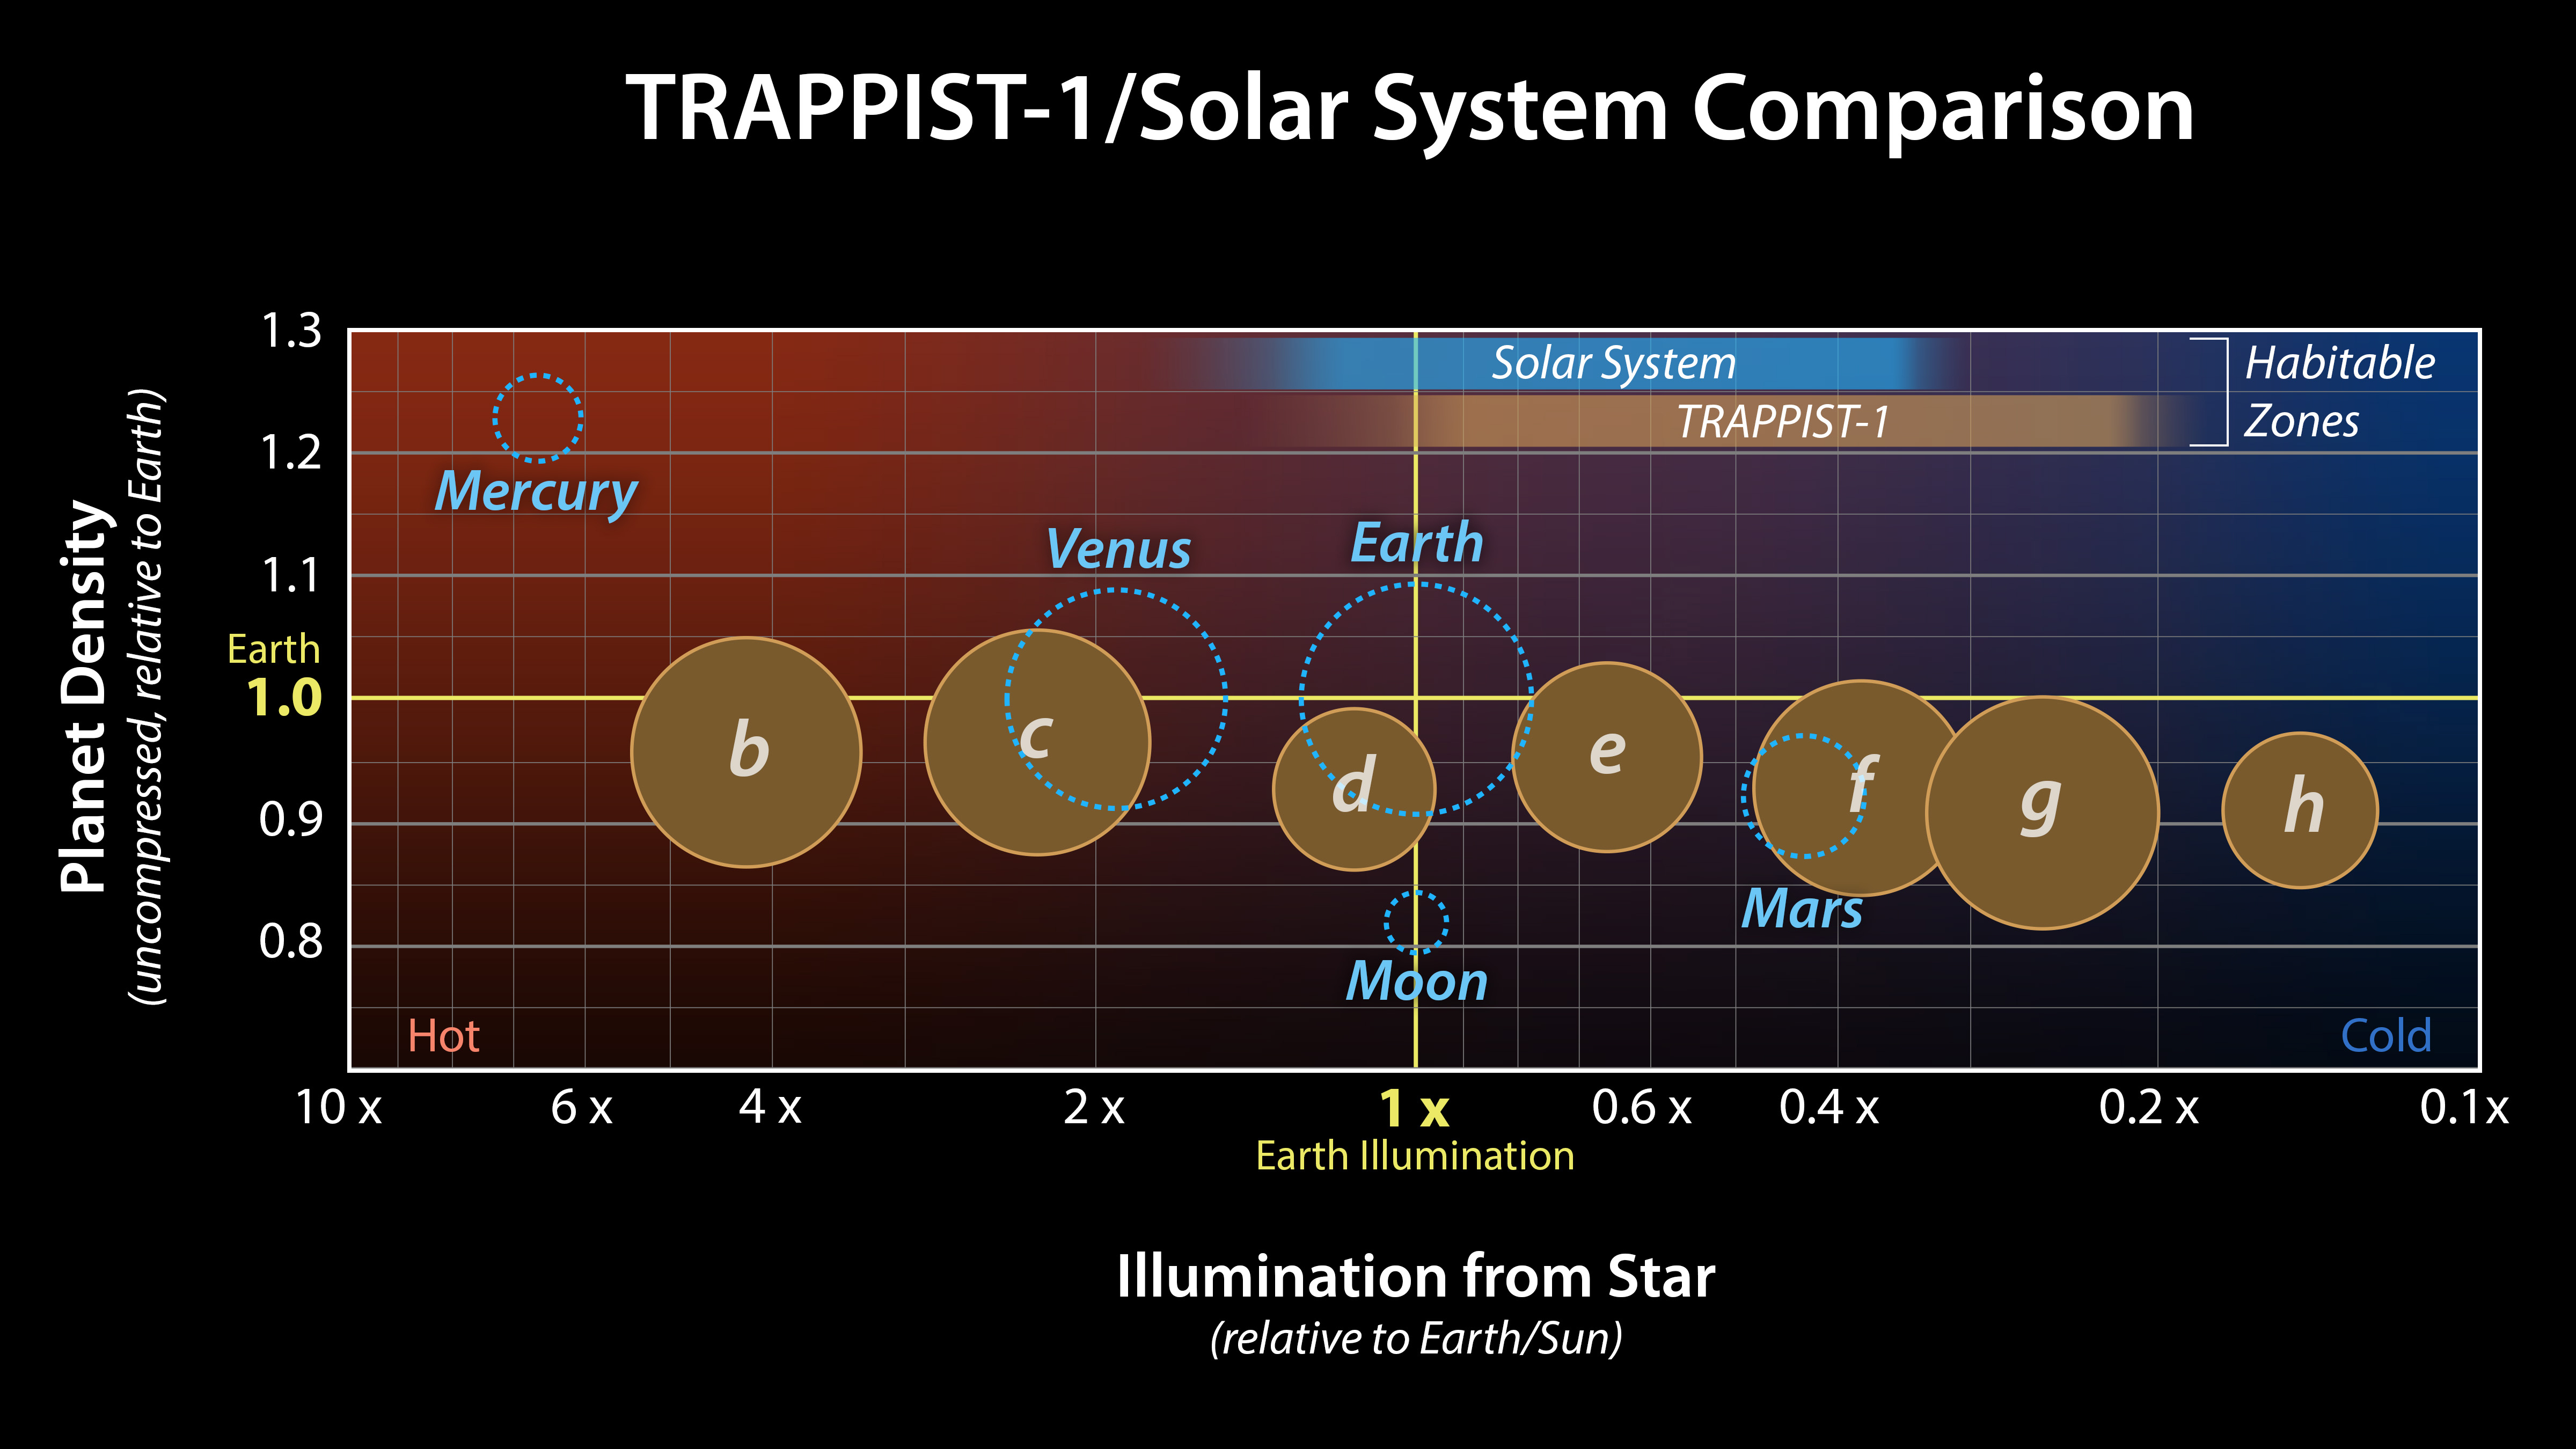

Comparison of TRAPPIST-1 to the Solar System

This graph presents measured properties of the seven TRAPPIST-1 exoplanets (labeled b through h), showing how they stack up with one another as well as with Earth and the other inner rocky worlds in our own solar system. The relative sizes of the planets are indicated by the circles. All of the known TRAPPIST-1 planets are larger than Mars, with five of them within 15% of the diameter of Earth.

The vertical axis shows the uncompressed densities of the planets. Density, calculated from a planet’s mass and volume, is the first important step in understanding its composition. Uncompressed density takes into account that the larger a planet is, the more its own gravity will pack the planet’s material together and increase its density. Uncompressed density, therefore, usually provides a better means of comparing the composition of planets.

The plot shows that the uncompressed densities of the TRAPPIST-1 planets are similar to one another, suggesting they may have all have a similar composition. The four rocky planets in our own solar system show more variation in density compared to the seven TRAPPIST-1 planets. Mercury, for example, contains a much higher percentage of iron than the other three rocky planets and thus has a much higher uncompressed density.

The horizontal axis shows the level of illumination that each planet receives from its host star. The TRAPPIST-1 star is a mere 9% the mass of our Sun, and its temperature is much cooler. But because the TRAPPIST-1 planets orbit so closely to their star, they receive comparable levels of light and heat to Earth and its neighboring planets.

The corresponding “habitable zones” — regions where an Earth-like planet could potentially support liquid water on its surface — of the two planetary systems are indicated near the top of the plot. The the two zones do not line up exactly because the cooler TRAPPIST-1 star emitting more of its light in the form of infrared radiation that is more efficiently absorbed by an Earth-like atmosphere. Since it takes less illumination to reach the same temperatures, the habitable zone shifts farther away from the star.

The masses and densities of the TRAPPIST-1 planets were determined by measurements of slight variations in the timings of their orbits using extensive observations made by NASA’s Spitzer and Kepler space telescopes, in combination with data from Hubble and a number of ground-based telescopes. The latest analysis, which includes Spitzer’s complete record of over 1,000 hours of TRAPPIST-1 observations, has reduced the uncertainties of the mass measurements to a mere 3-6%. These are among the most accurate measurements of planetary masses anywhere outside of our solar system.

Credit: NASA/JPL-Caltech